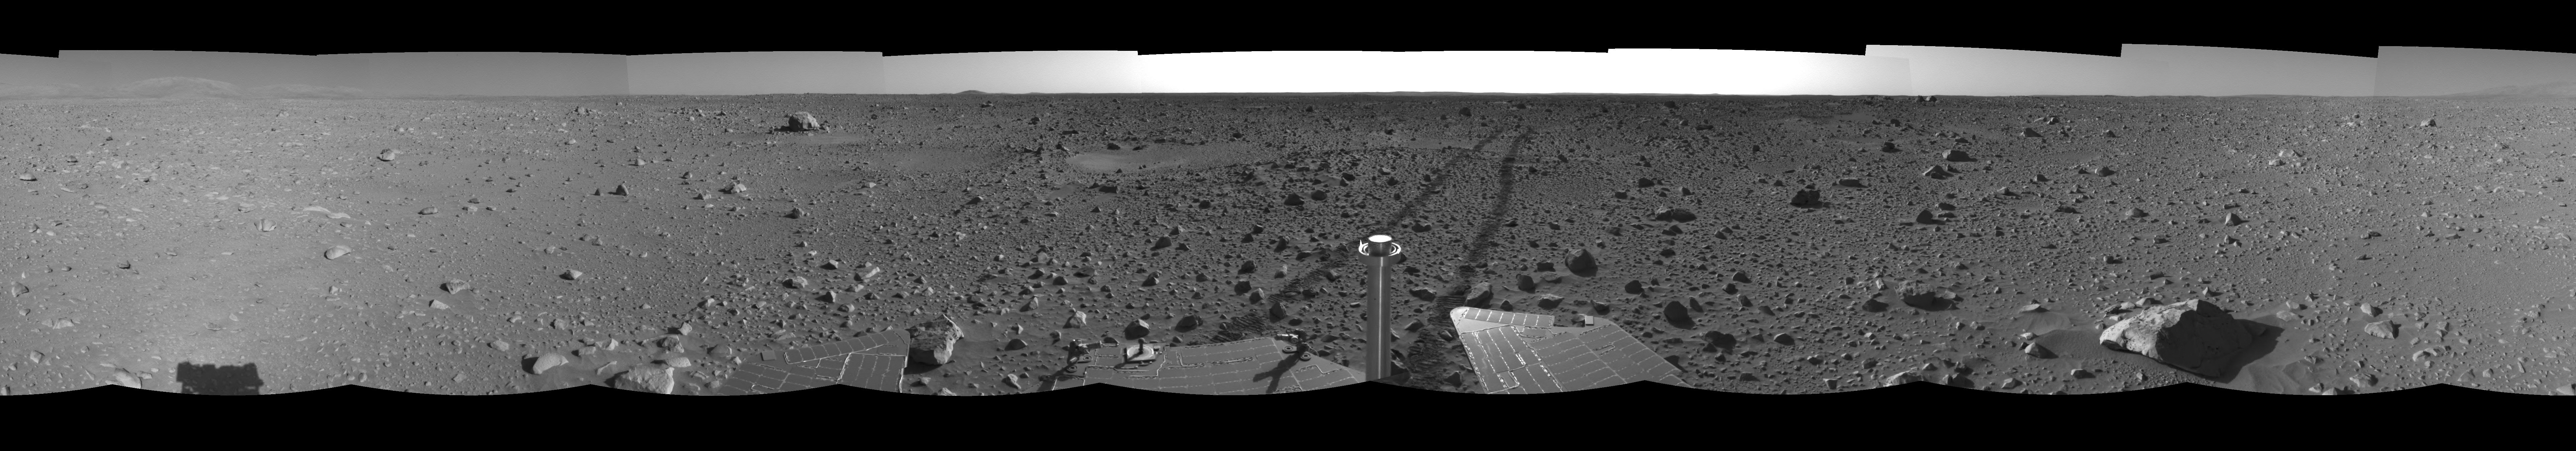

The Road Less Traveled (left eye)

This left eye of a stereo pair of views in a cylindrical-perspective projection was created from navigation camera images that NASA’s Mars Exploration Rover Spirit acquired on sol 127 (May 12, 2004). Spirit is sitting at site 48. The tracks show the path the rover has traveled so far on its way to the base of the “Columbia Hills.” In this image, the hills can be seen silhouetted against the horizon on the far left side. Spirit will reach the base of the hills by sol 160.

See PIA05923 for 3-D view and PIA05925 for right eye view of this left eye cylindrical-perspective projection.

Credit: NASA/JPL